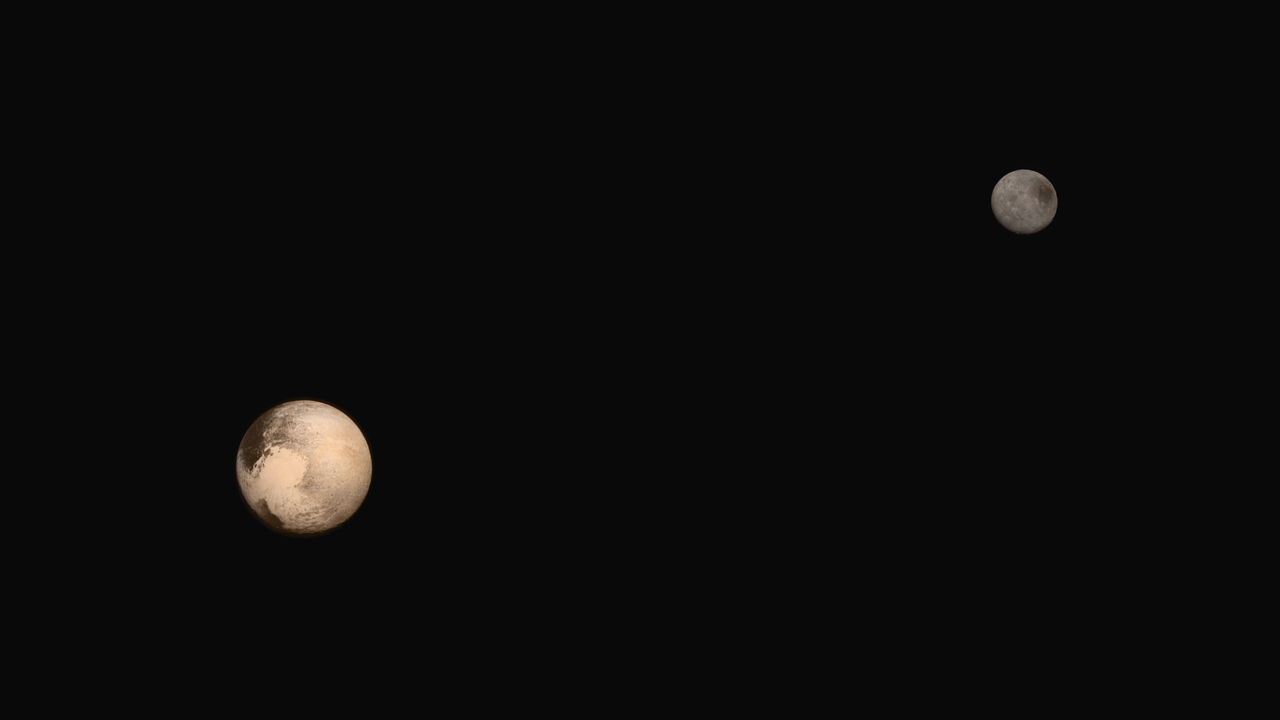

Portrait of Pluto and Charon

The latest two full-frame images of Pluto and Charon were collected separately by NASA’s New Horizons during approach on July 13 and July 14, 2015. The relative reflectivity, size, separation, and orientations of Pluto and Charon are approximated in this composite image, and they are shown in approximate true color.

The Johns Hopkins University Applied Physics Laboratory in Laurel, Maryland, designed, built, and operates the New Horizons spacecraft, and manages the mission for NASA’s Science Mission Directorate. The Southwest Research Institute, based in San Antonio, leads the science team, payload operations and encounter science planning. New Horizons is part of the New Frontiers Program managed by NASA’s Marshall Space Flight Center in Huntsville, Alabama.

Credit: NASA/Johns Hopkins University Applied Physics Laboratory/Southwest Research Institute